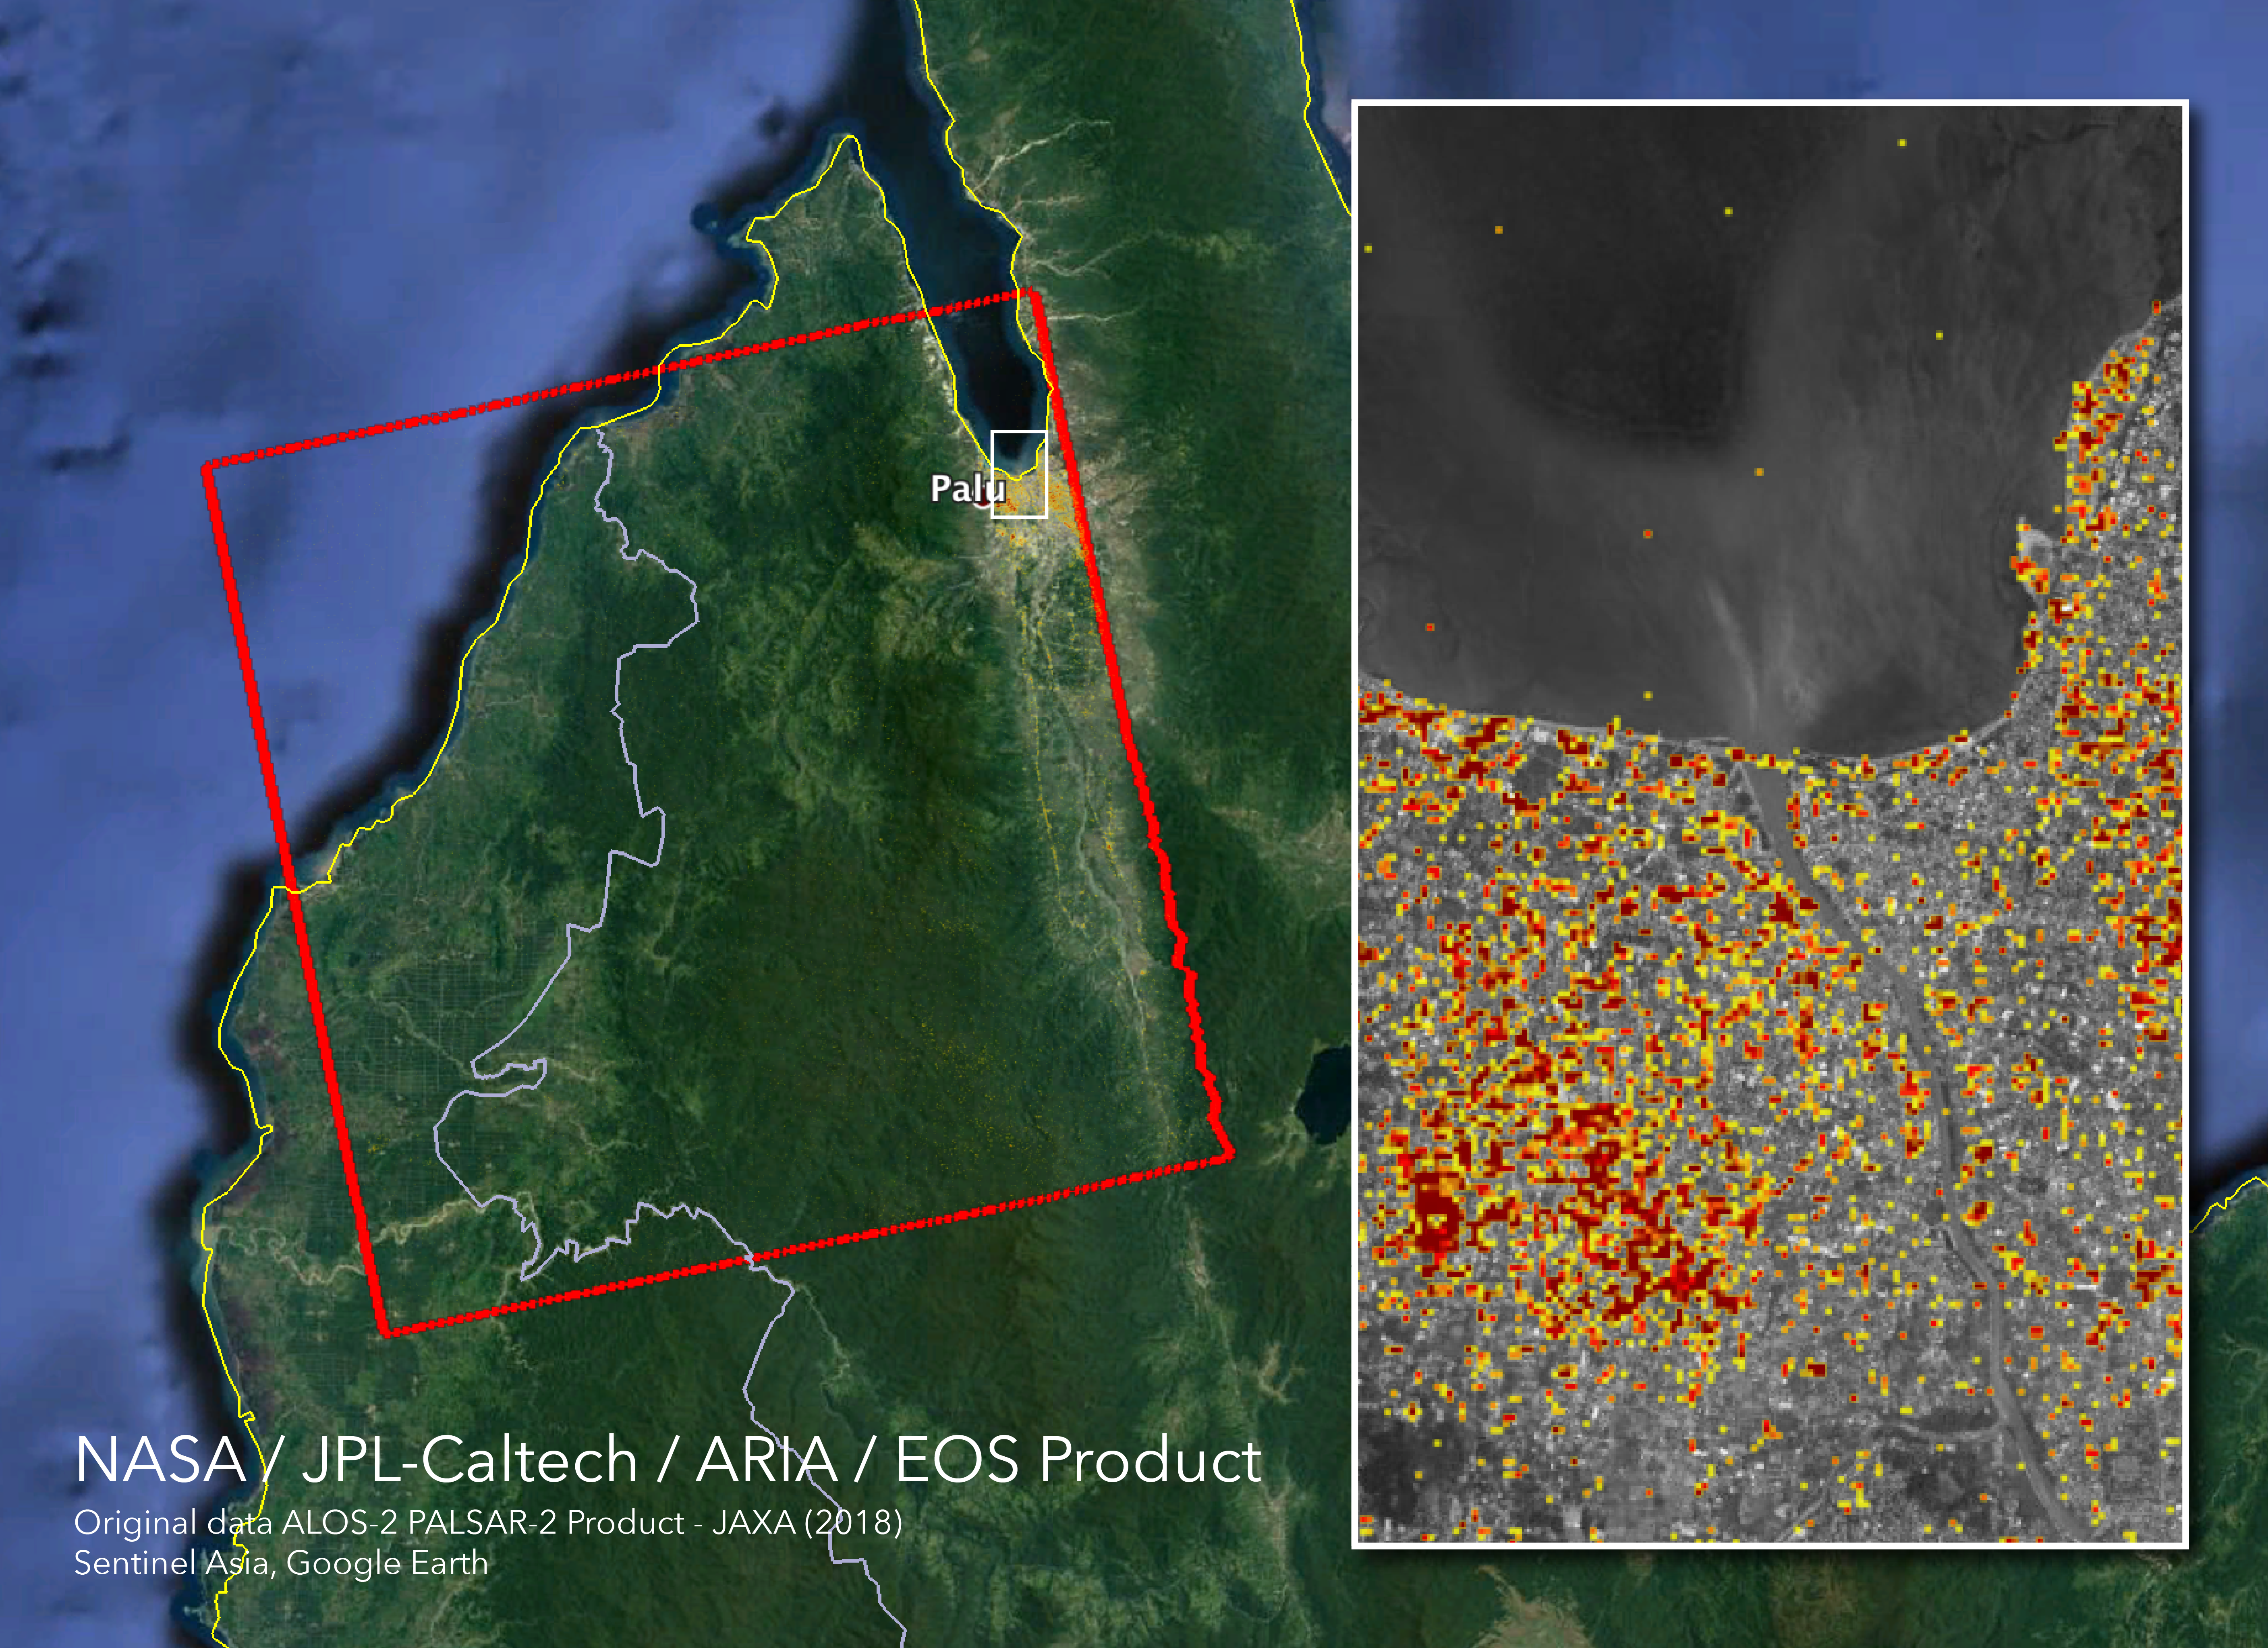

NASA’s ARIA Maps Indonesia Quake, Tsunami Damage

The Advanced Rapid Imaging and Analysis (ARIA) team at NASA’s Jet Propulsion Laboratory in Pasadena, California, and Caltech, also in Pasadena, created this Damage Proxy Map (DPM) depicting areas in Central Sulawesi, Indonesia, including the city of Palu, that are likely damaged (shown by red and yellow pixels) as a result of the magnitude 7.5 September 28, 2018 earthquake. The map is derived from synthetic aperture radar (SAR) images from the ALOS-2 satellite, operated by Japan Aerospace Exploration Agency (JAXA). The images were taken before (Aug. 8, 2018) and after (Oct. 3, 2018) the earthquake.

The map covers an area of 42 by 44 miles (67 by 70 kilometers), shown by the large red polygon. Each pixel measures about 33 yards (30 meters) across. The color variation from yellow to red indicates increasingly more significant ground surface change. Preliminary validation was done in collaboration with the Earth Observatory of Singapore by comparing with local media information and photos. This damage proxy map should be used as guidance to identify damaged areas, and may be less reliable over vegetated areas. For example, the scattered single colored pixels over vegetated areas may be false positives, and the lack of colored pixels over vegetated areas does not necessarily mean no damage.

The DPM was created by the NASA-JPL/Caltech ARIA team, and the ALOS-2 data were provided by JAXA. The Earth Observatory of Singapore coordinated with the Sentinel Asia to timely task the ALOS-2 satellite. The algorithm development was carried out at JPL under a contract with NASA.

Credit: NASA/JPL-Caltech/JAXA